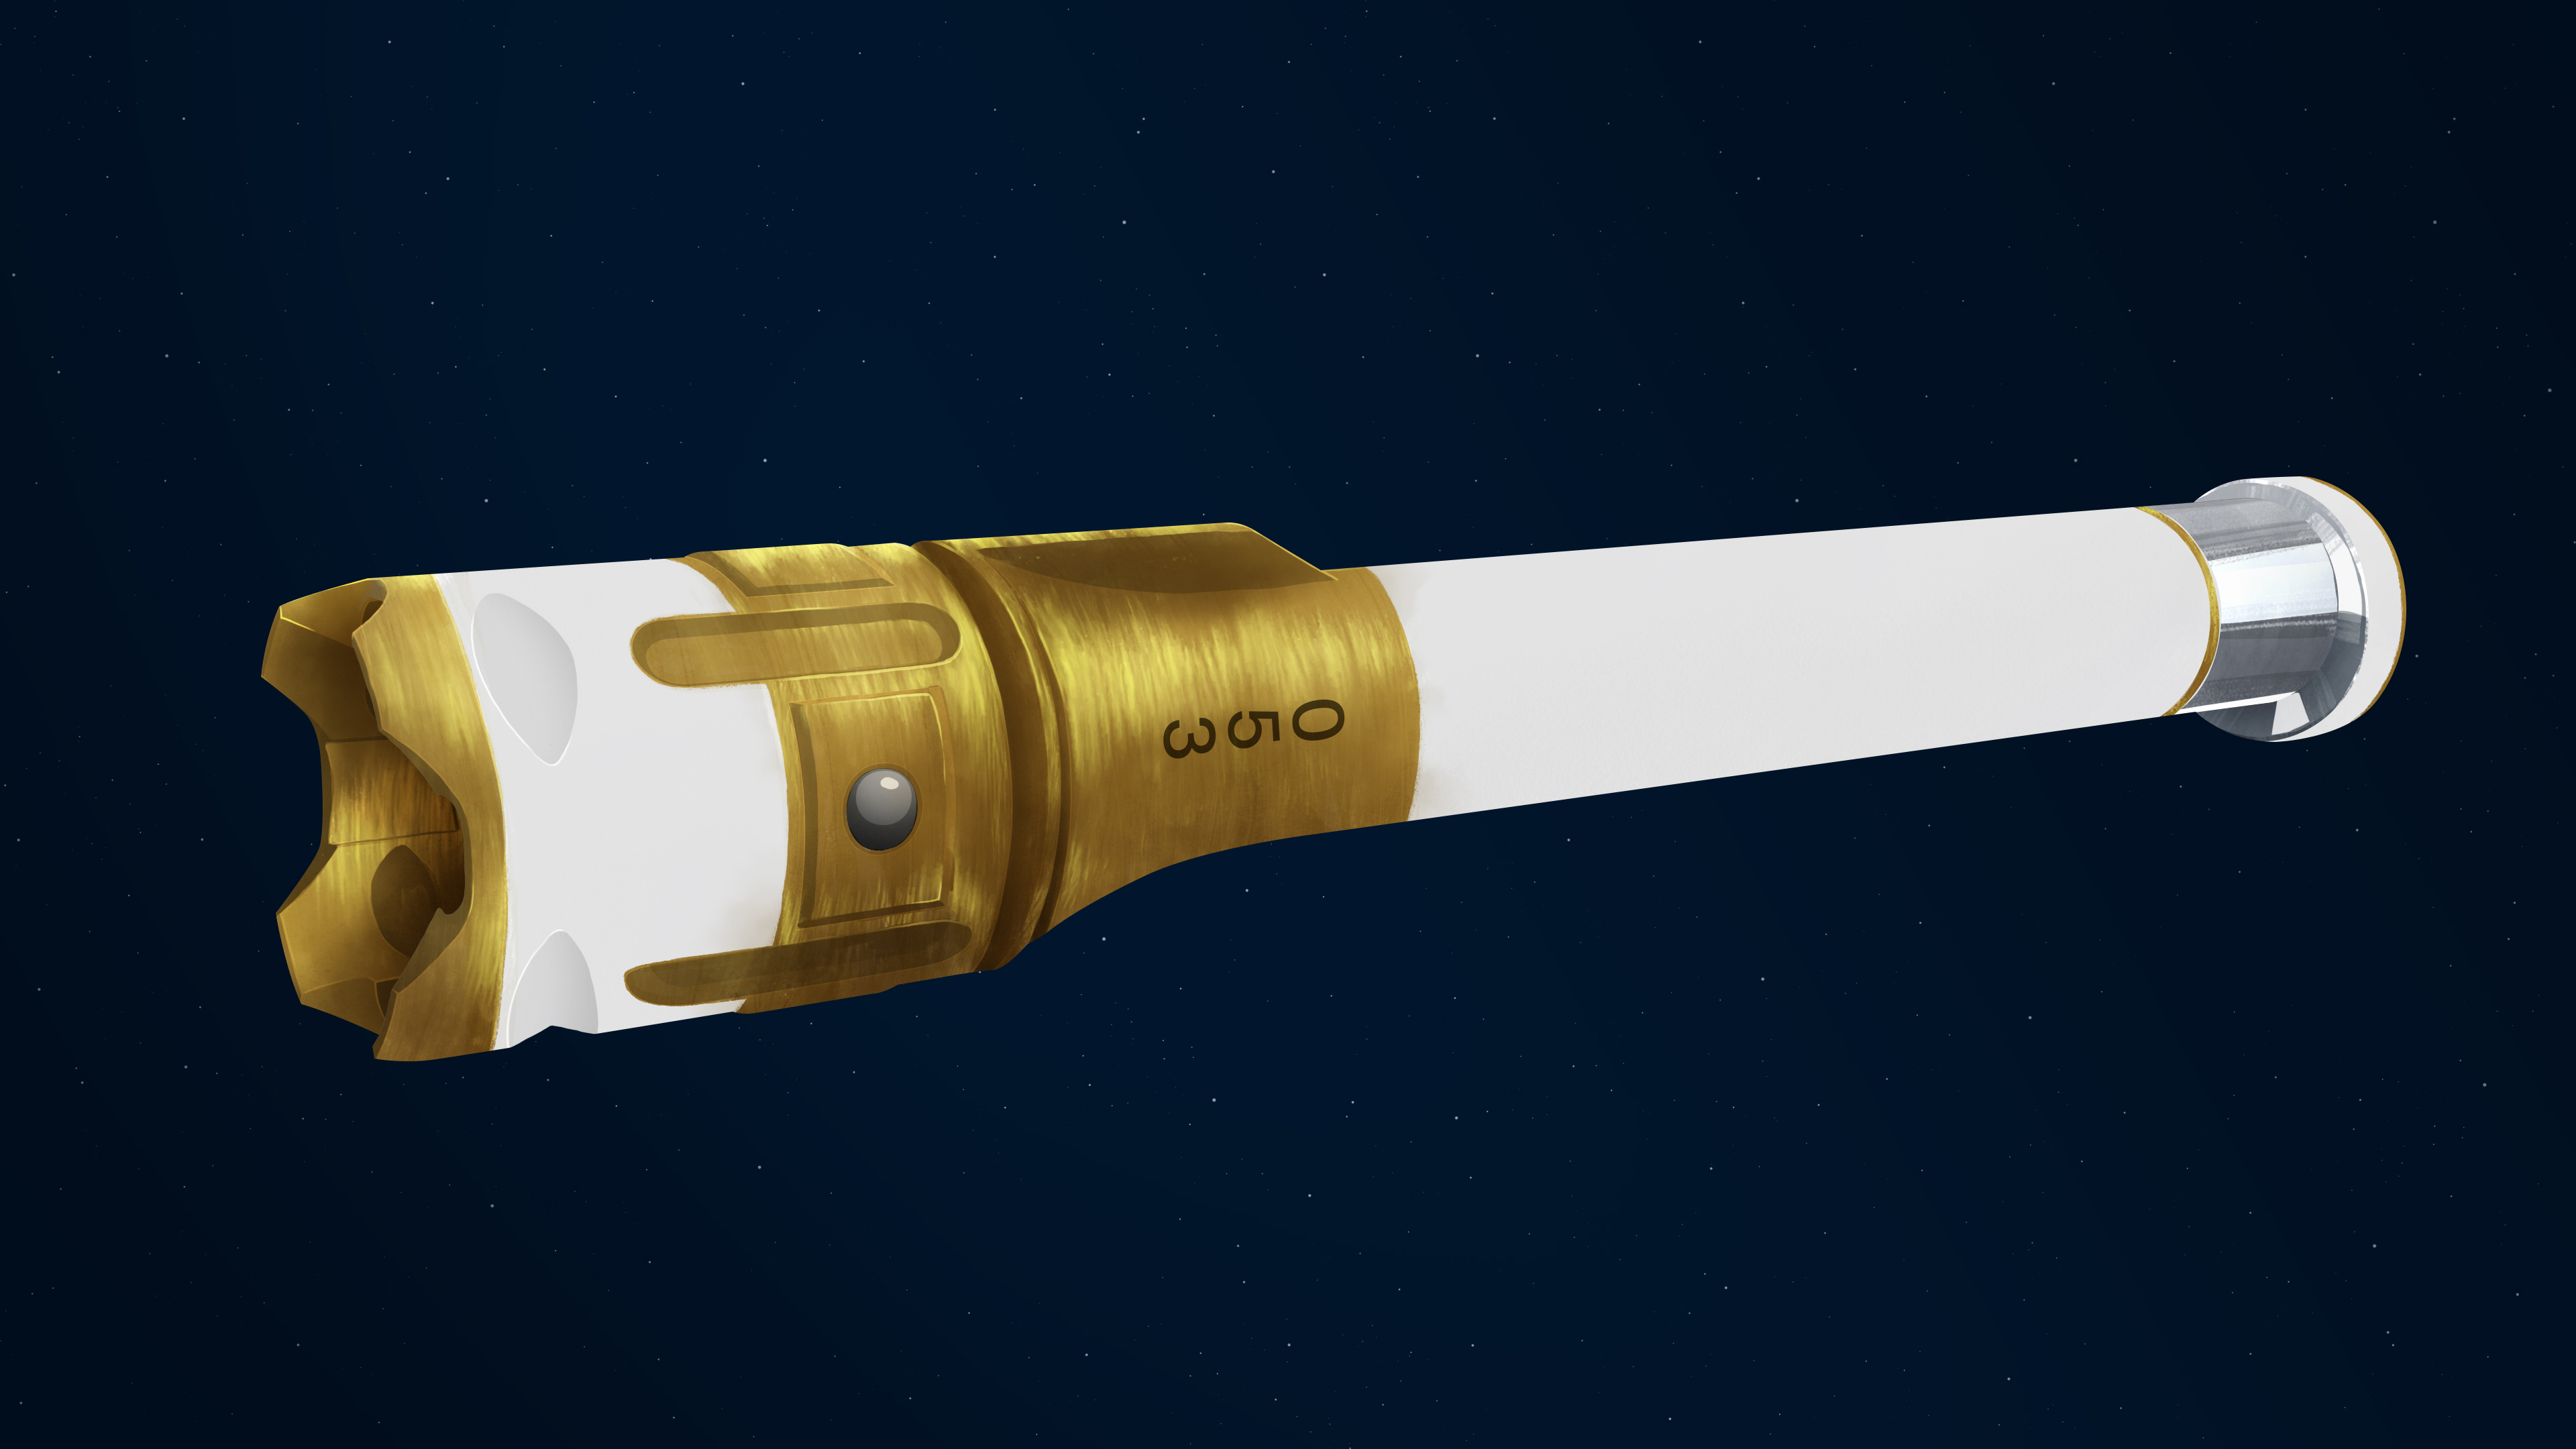

Anatomy of a Sample Tube

This illustration depicts the exterior of a sample tube being carried aboard the Mars 2020 Perseverance rover.

About the size and shape of a standard lab test tube, the 43 sample tubes headed to Mars must be lightweight, hardy enough to survive the demands of the round trip, and so clean that future scientists will be confident that what they are analyzing is 100% Mars, without Earthly contaminants.

Exterior

Ball Lock: Placed on opposite sides of the tube, the two ball locks help secure the sample tube as it progresses through the many stages of sample collection and storage. Serial Number: Helps with identification of the tubes and their contents. Titanium Nitride Coating: Gold in color, this extremely hard ceramic coating is used as a specialized surface treatment that resists contamination. Alumina Coating: The reflective coating provides thermal protection and acts as a sponge to prevent potential contaminants from getting inside the sample tube. Bare Titanium: The portion of tube near the open end contains no coating to eliminate the possibility that the coating could delaminate from this portion of the tube during the insertion of a hermetic seal. Bearing Race: An asymmetrical flange at the open end of the tube, it assists in the process of shearing (breaking) off samples at the completion of the coring portion of sample collection.
JPL built and will manage operations of the Mars 2020 Perseverance rover for NASA.

Credit: NASA/JPL-Caltech